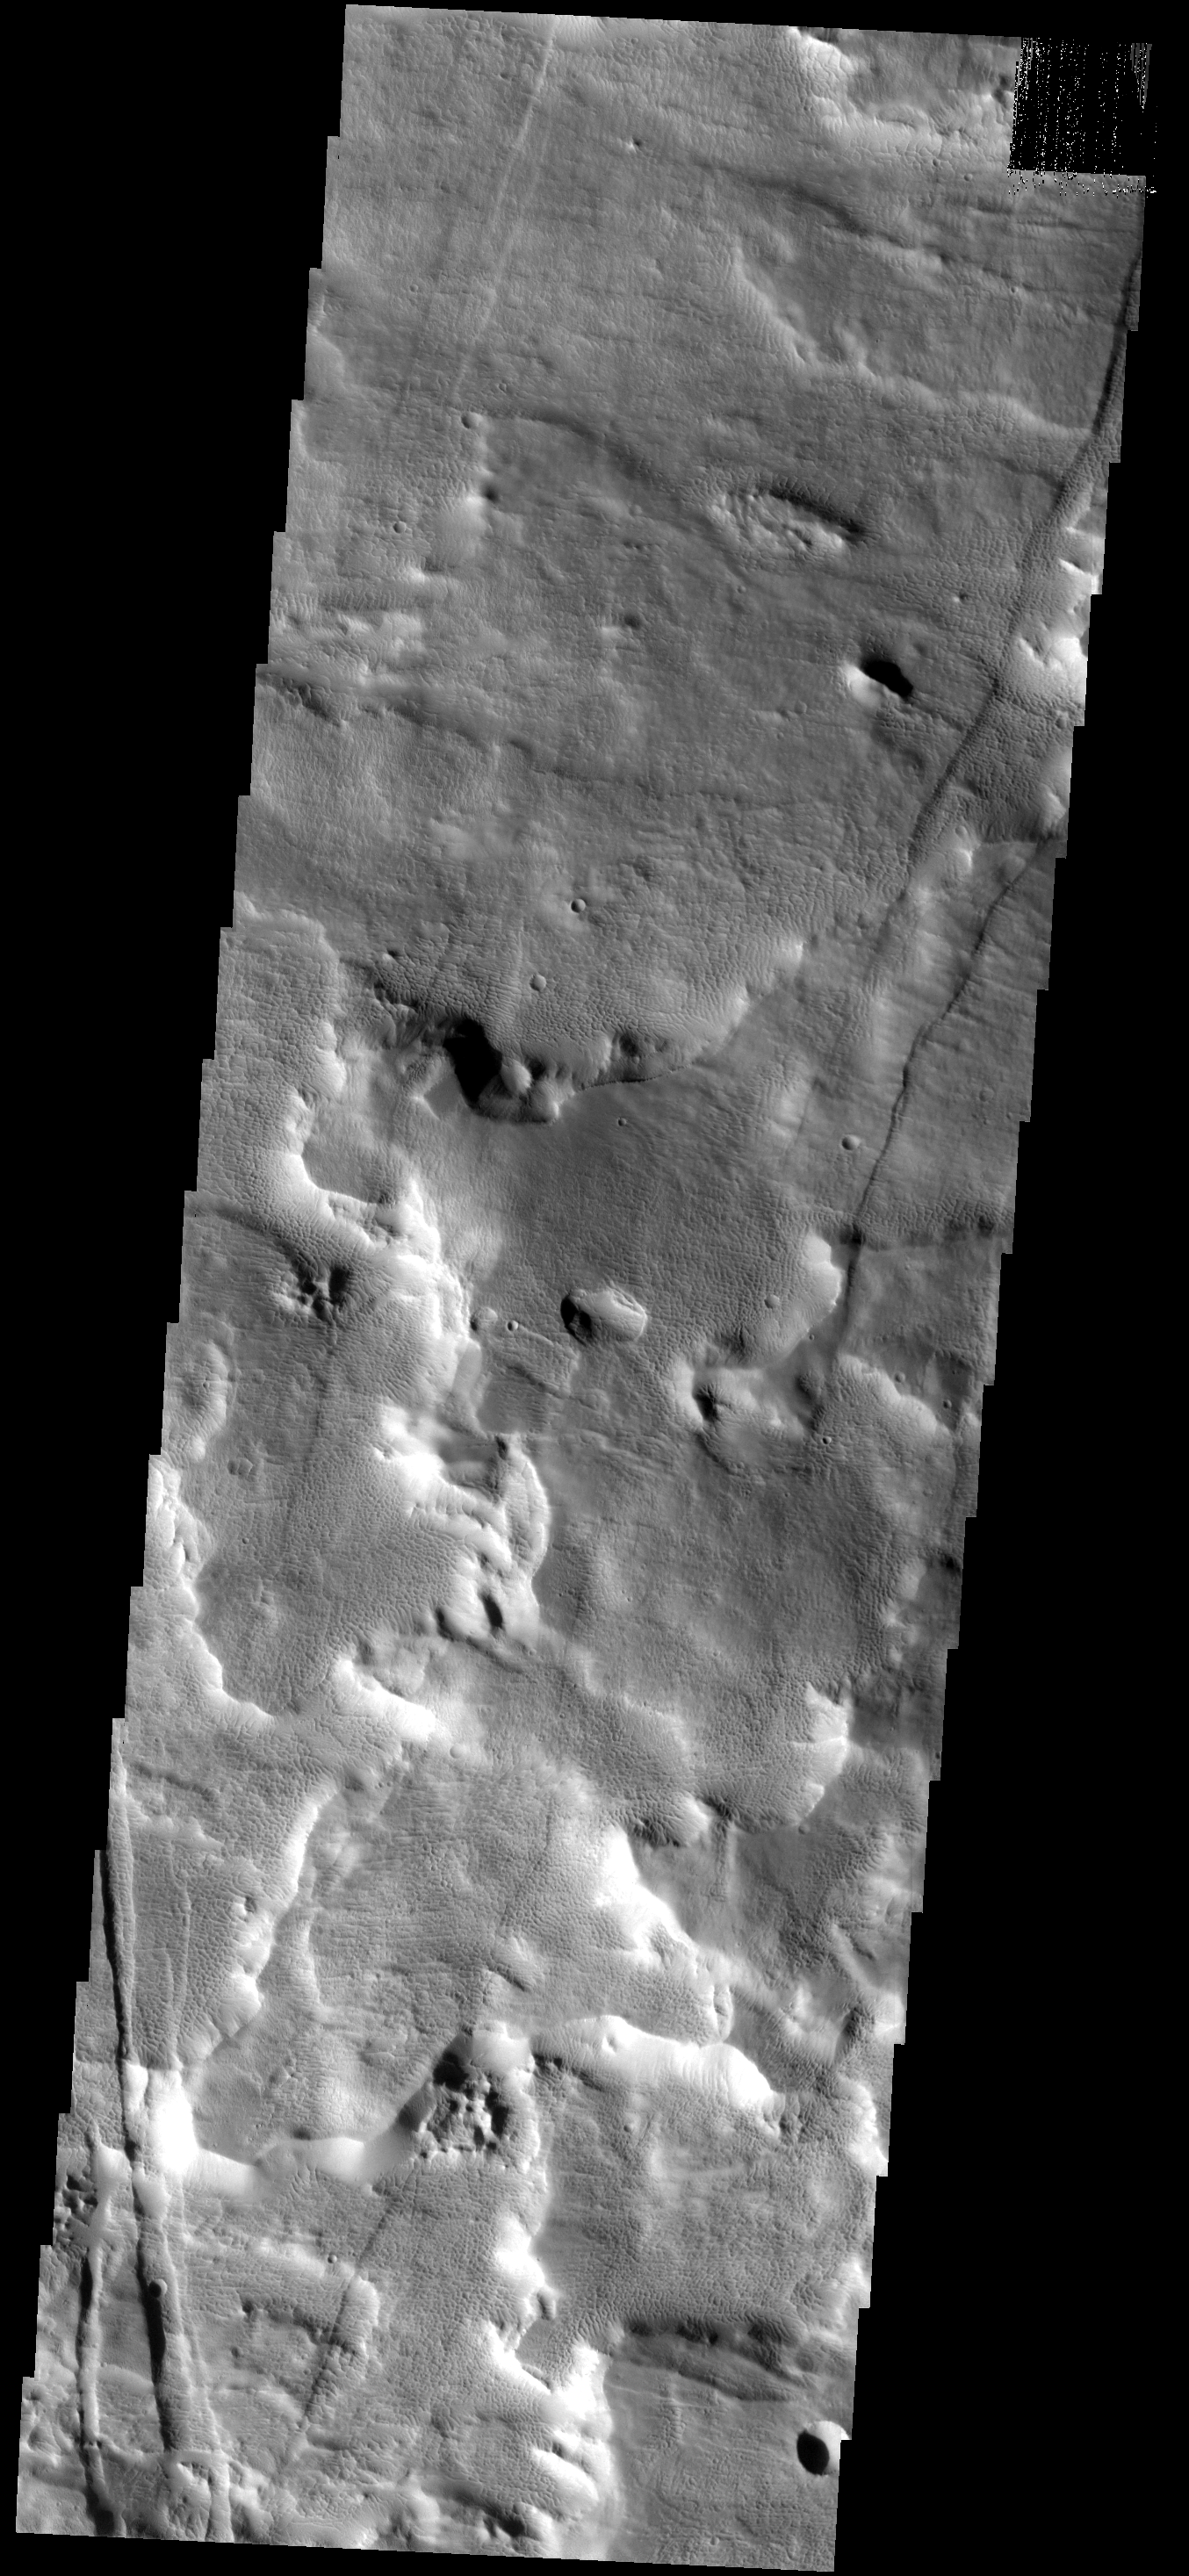

Unique Texture

This VIS image shows part of the flank of the Arsia Mons volcano. Rather than the rough surface typical of the young Arsia Mons lava flows found around the foot of the volcano, the surface of the flank comprised of small ridges and honeycomb-like depressions. It is likely that this surface has been modified since the last flow coated the surface.

Image information: VIS instrument. Latitude -8.3N, Longitude 237.0E. 17 meter/pixel resolution.

Please see the THEMIS Data Citation Note for details on crediting THEMIS images.

Note: this THEMIS visual image has not been radiometrically nor geometrically calibrated for this preliminary release. An empirical correction has been performed to remove instrumental effects. A linear shift has been applied in the cross-track and down-track direction to approximate spacecraft and planetary motion. Fully calibrated and geometrically projected images will be released through the Planetary Data System in accordance with Project policies at a later time.

NASA’s Jet Propulsion Laboratory manages the 2001 Mars Odyssey mission for NASA’s Office of Space Science, Washington, D.C. The Thermal Emission Imaging System (THEMIS) was developed by Arizona State University, Tempe, in collaboration with Raytheon Santa Barbara Remote Sensing. The THEMIS investigation is led by Dr. Philip Christensen at Arizona State University. Lockheed Martin Astronautics, Denver, is the prime contractor for the Odyssey project, and developed and built the orbiter. Mission operations are conducted jointly from Lockheed Martin and from JPL, a division of the California Institute of Technology in Pasadena.

Credit: NASA/JPL/ASU